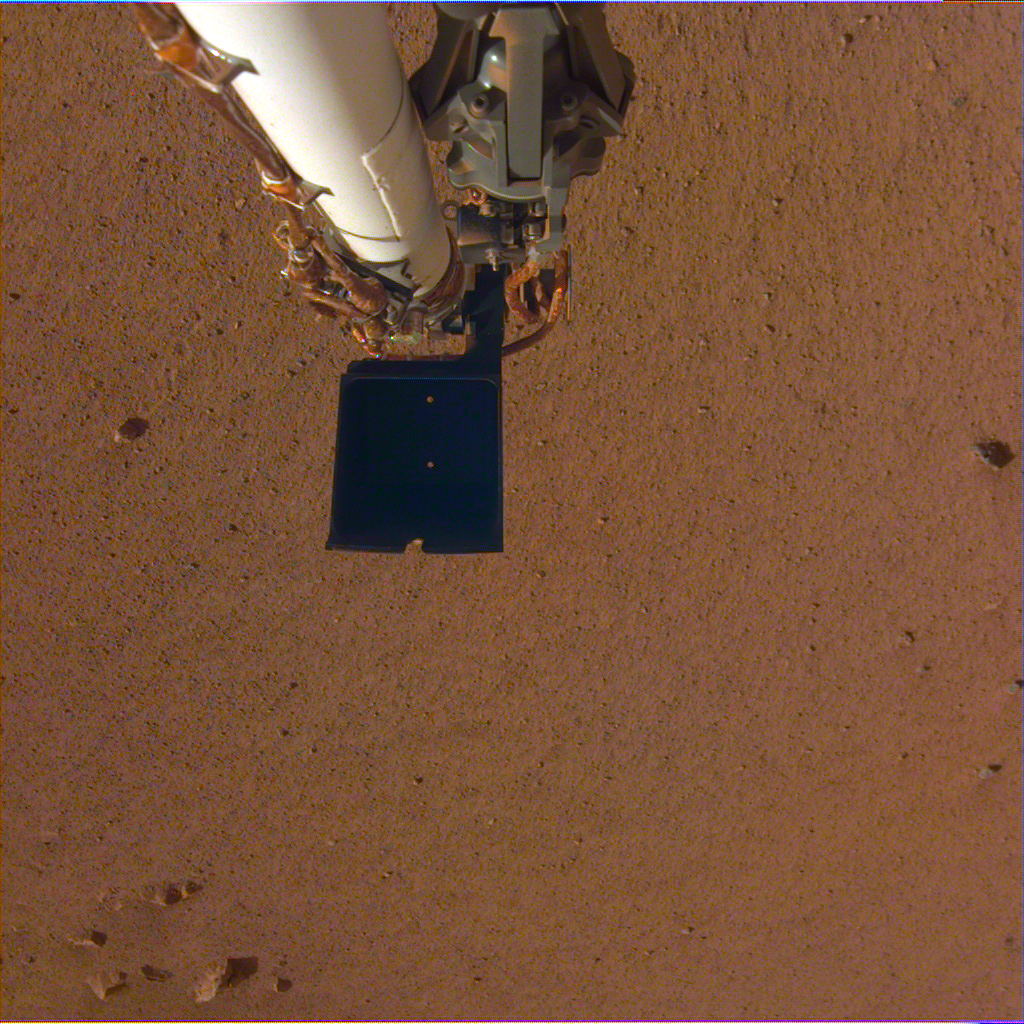

Insight’s Robotic Arm Over Martian Soil

NASA’s InSight spacecraft took a color-calibrated image of its robotic arm using its Instrument Deployment Camera on Dec. 4, 2018 (Sol 8). The camera still has a transparent dust cover on it, but the robotic arm can clearly be seen above the Martian soil. There is a dark scoop at the end of the arm. Above the scoop is the stowed grapple, the claw that InSight will use to grab and move its instruments from its deck onto the planet’s surface. InSight will be the first Mars mission to use a robotic arm to grasp objects and deploy them onto the surface of another planet.

JPL manages InSight for NASA’s Science Mission Directorate. InSight is part of NASA’s Discovery Program, managed by the agency’s Marshall Space Flight Center in Huntsville, Alabama.

A number of European partners, including France’s Centre National d’Études Spatiales (CNES) and the German Aerospace Center (DLR), are supporting the InSight mission. CNES, and the Institut de Physique du Globe de Paris (IPGP), provided the SEIS instrument, with significant contributions from the Max Planck Institute for Solar System Research (MPS) in Germany, the Swiss Institute of Technology (ETH) in Switzerland, Imperial College and Oxford University in the United Kingdom, and JPL. DLR provided the HP3 instrument, with significant contributions from the Space Research Center (CBK) of the Polish Academy of Sciences and Astronika in Poland. Spain’s Centro de Astrobiología (CAB) supplied the wind sensors.

Credit: NASA/JPL-Caltech